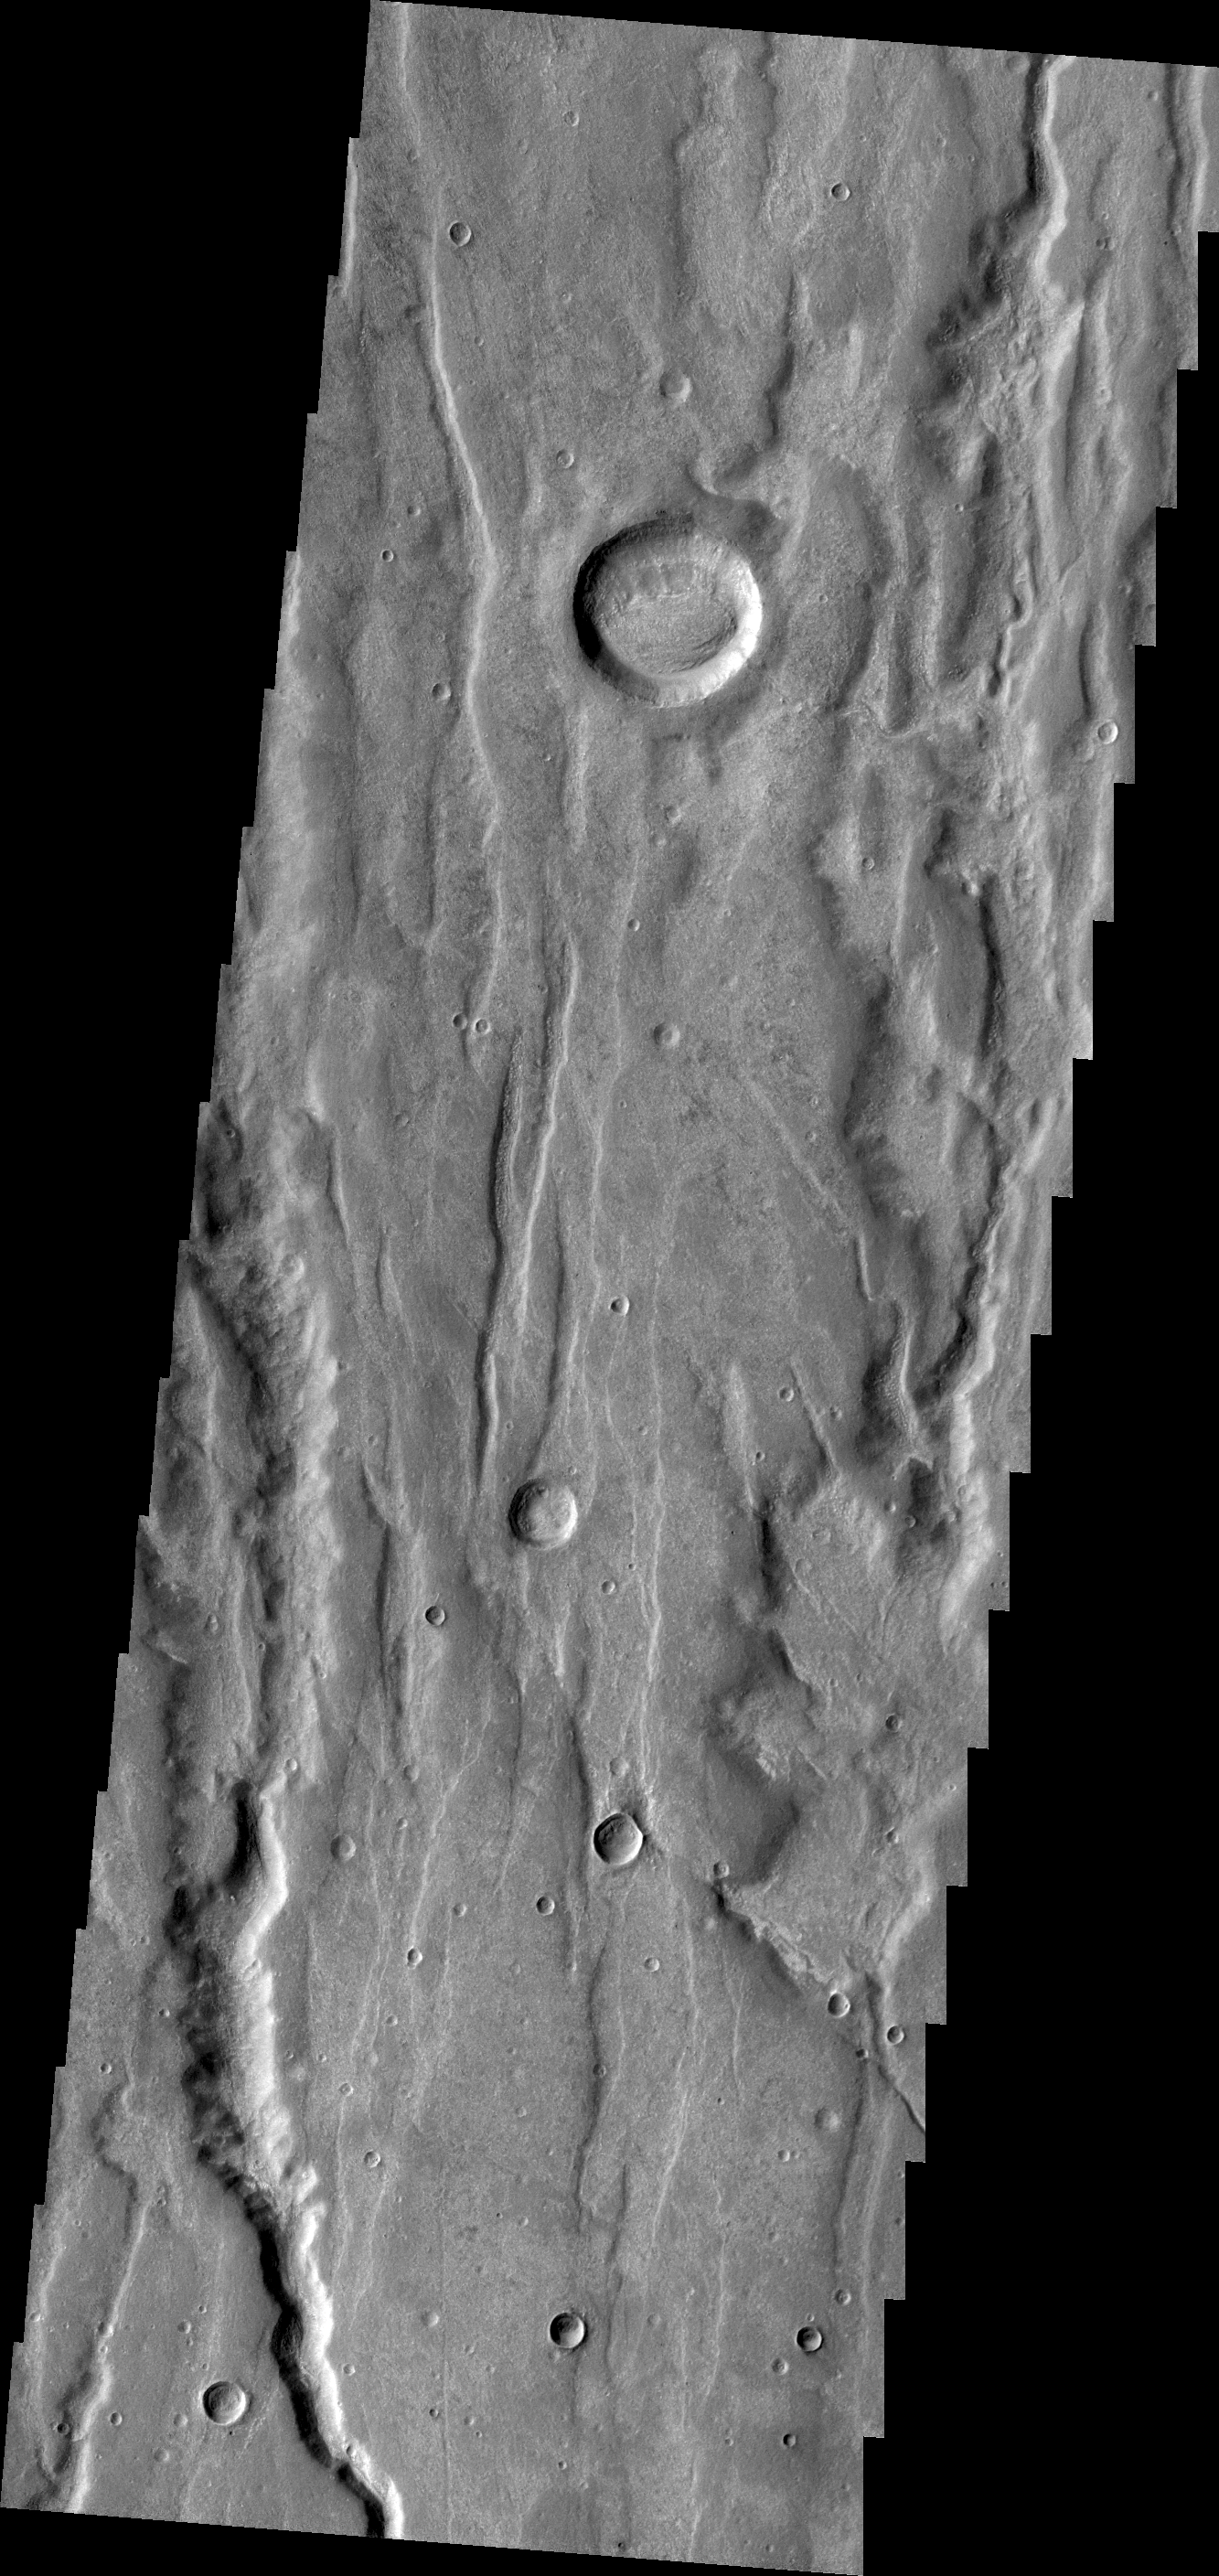

Coracis Fossae

Context image

The depressions in this VIS image are part of Coracis Fossae, part of the highlands south of Solis Planum.

Credit: NASA/JPL/ASU